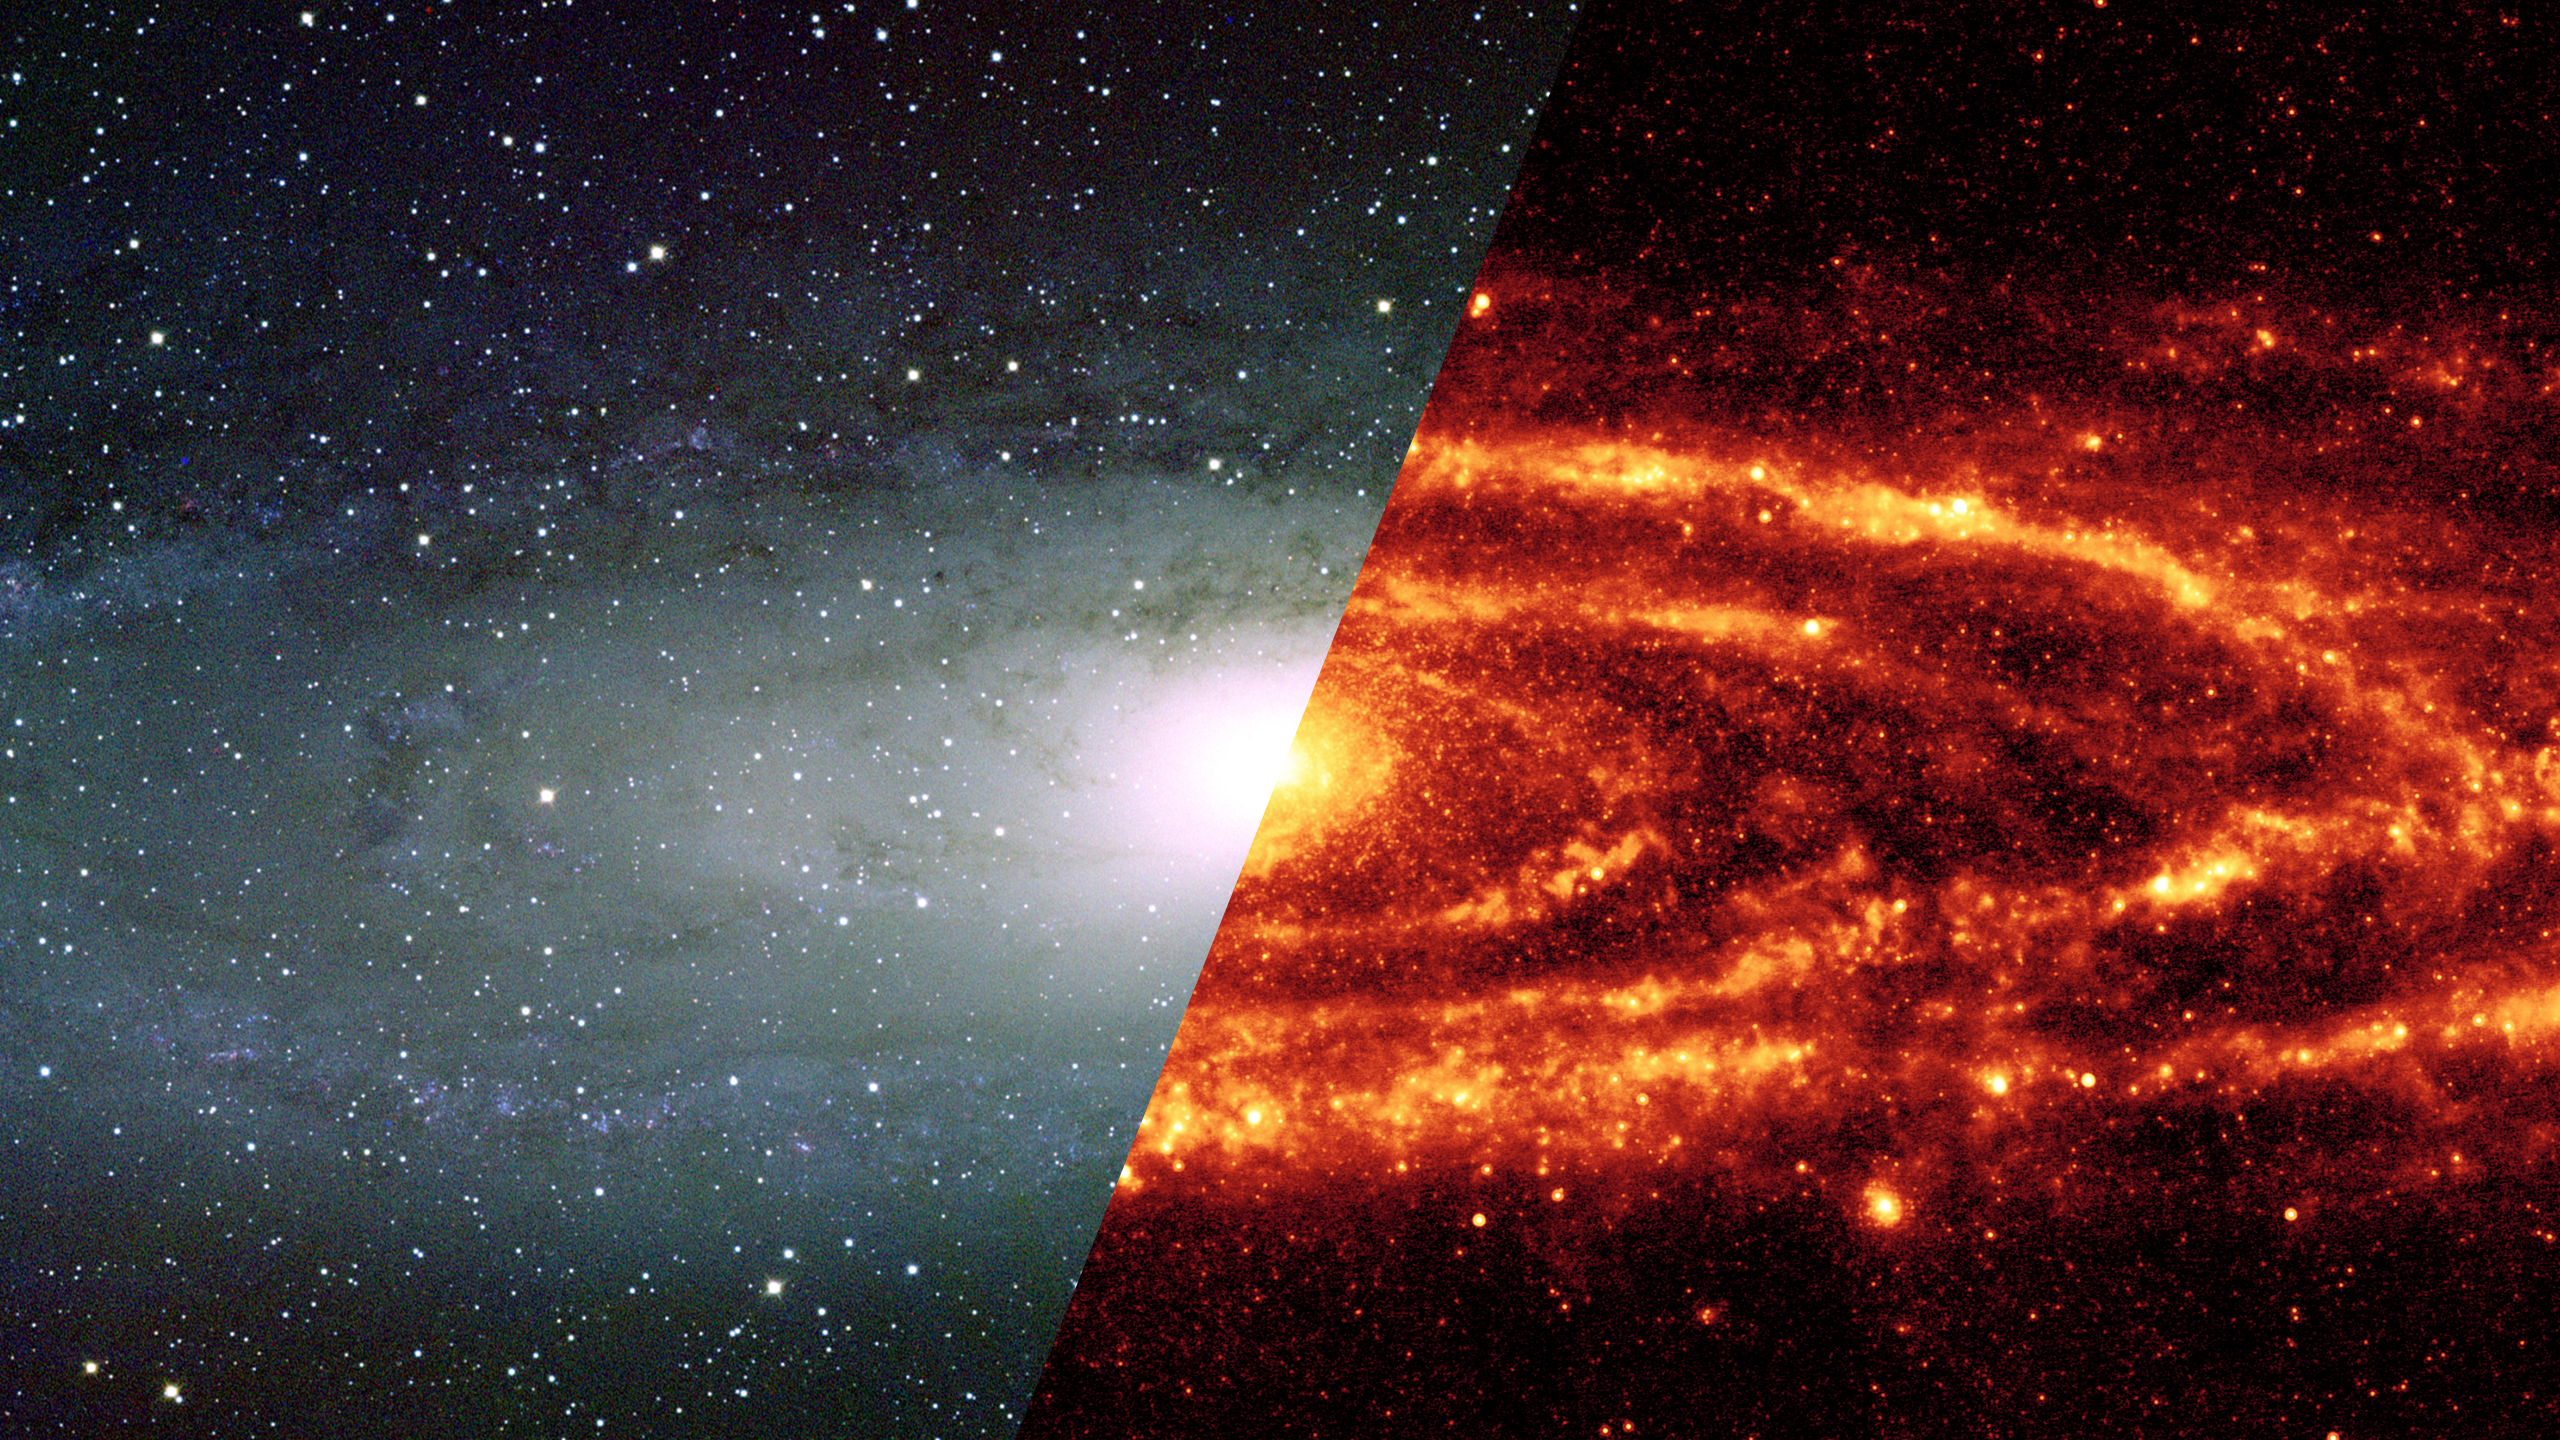

Infrared Universe: Andromeda Galaxy

Andromeda is the nearest spiral galaxy to the Milky Way, around 2.5 million light-years away. Once thought to be a twin of our galaxy, its different structure is very evident in infrared light. While it is a spiral galaxy, its dust falls largely in a huge ring structure, possibly caused by gravitational interactions with its smaller satellite galaxies.

Optical: This is the classic visible view of the Andromeda Galaxy.

Infrared: Andromeda's dust ring stands out in the infrared.
Credit: NASA, JPL-Caltech, K. Gordon (University of Arizona)

About the Infrared Universe Collection
The human eye can only see visible light, but objects give off a variety of wavelengths of light. To see an object as it truly exists, we would ideally look at its appearance through the full range of the electromagnetic spectrum. Telescopes show us objects as they appear emitting different energies of light, with each wavelength conveying unique information about the object. The Webb Space Telescope will study infrared light from celestial objects with much greater clarity and sensitivity than ever before. Explore the Infrared Universe. Adapted from Cool Cosmos by IPAC, with additional contributions from Bruno Merin and Miguel Merin (Pludo).

Credit: Video: NASA, ESA, Gregory Bacon (STScI)